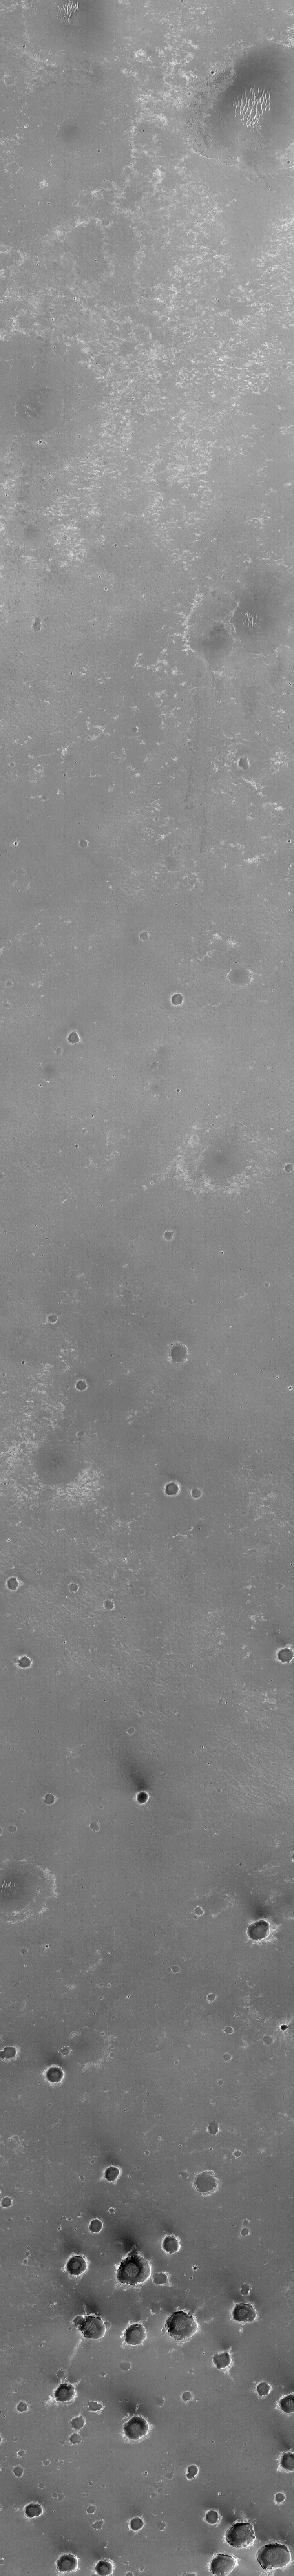

The Plains of Central Terra Meridiani

This Mars Global Surveyor (MGS) Mars Orbiter Camera (MOC) image shows a dark, relatively smooth plain in the central Terra Meridiani region of Mars. The larger circular features in the upper three-quarters of the image are thought to be the locations of buried craters formed by meteorite impact. The cluster of smaller circular features in the bottom quarter of the scene represent a field of craters formed either by simultaneous impact of many meteorites, or there-impact of material thrown from a much, much larger nearby crater as it formed. The dark material covering these plains includes an abundance of the iron oxide mineral, hematite, that was detected by the MGS Thermal Emission Spectrometer (TES). During late 1999, the “hematite region,” as it came to be called, emerged along with the Libya Montes as one of the top two choices of landing sites for the now-canceled Mars Surveyor 2001 lander. This image, illuminated by sunlight from the left, covers an area 3 kilometers (1.9 miles) wide and 19 kilometers (11.8 miles) long. The scene is located near 2.2°S, 3.7°W and was acquired on August 19, 1999.

Credit: NASA/JPL/MSSS